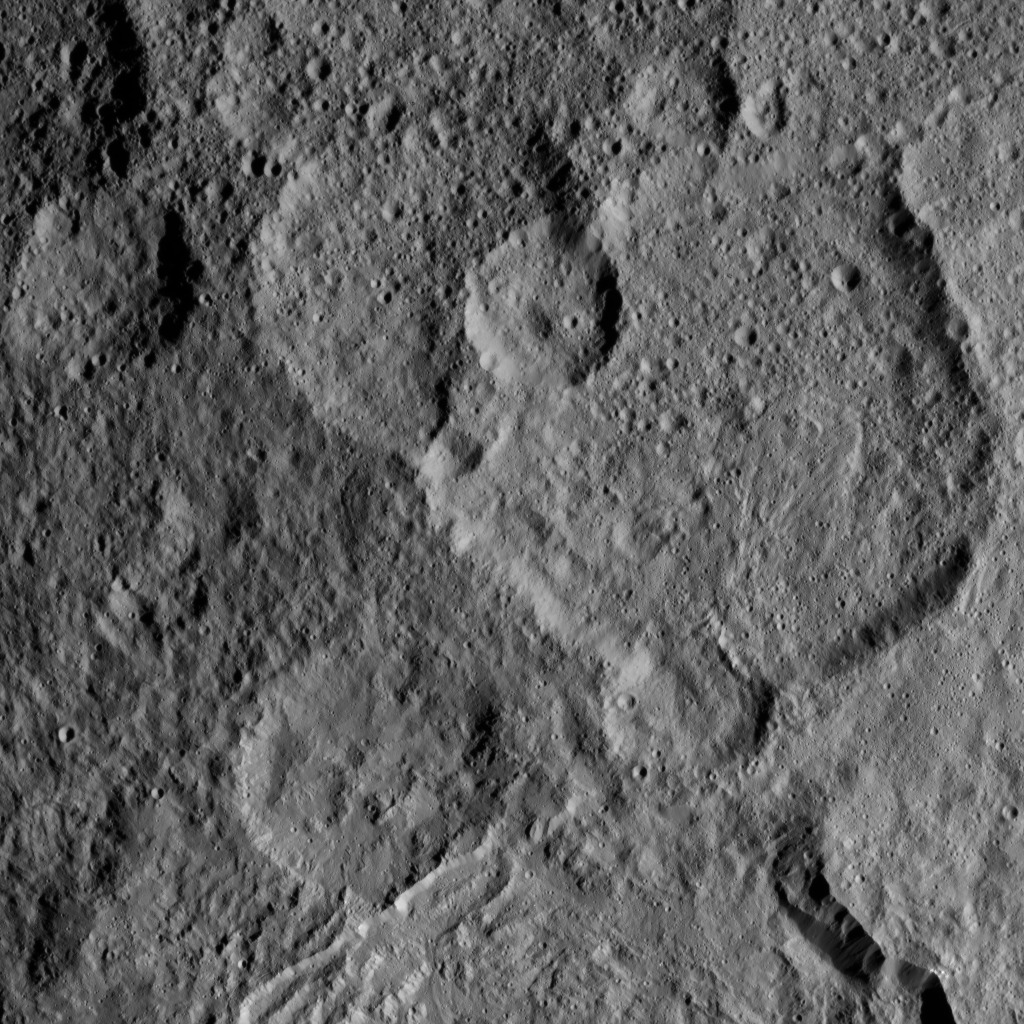

Dawn XMO2 Image 25

This view from NASA’s Dawn spacecraft shows Megwomets Crater on Ceres. Megwomets is the largest crater in this image, at right of center. The crater is named for a Yurok god of acorns and distributor of vegetal abundance.

Dawn took this image on Oct. 21, 2016, from its second extended-mission science orbit (XMO2), at a distance of about 920 miles (1,480 kilometers) above the surface. The image resolution is about 460 feet (140 meters) per pixel.

Dawn’s mission is managed by JPL for NASA’s Science Mission Directorate in Washington. Dawn is a project of the directorate’s Discovery Program, managed by NASA’s Marshall Space Flight Center in Huntsville, Alabama. UCLA is responsible for overall Dawn mission science. Orbital ATK, Inc., in Dulles, Virginia, designed and built the spacecraft. The German Aerospace Center, the Max Planck Institute for Solar System Research, the Italian Space Agency and the Italian National Astrophysical Institute are international partners on the mission team.

Credit: NASA/JPL-Caltech/UCLA/MPS/DLR/IDA